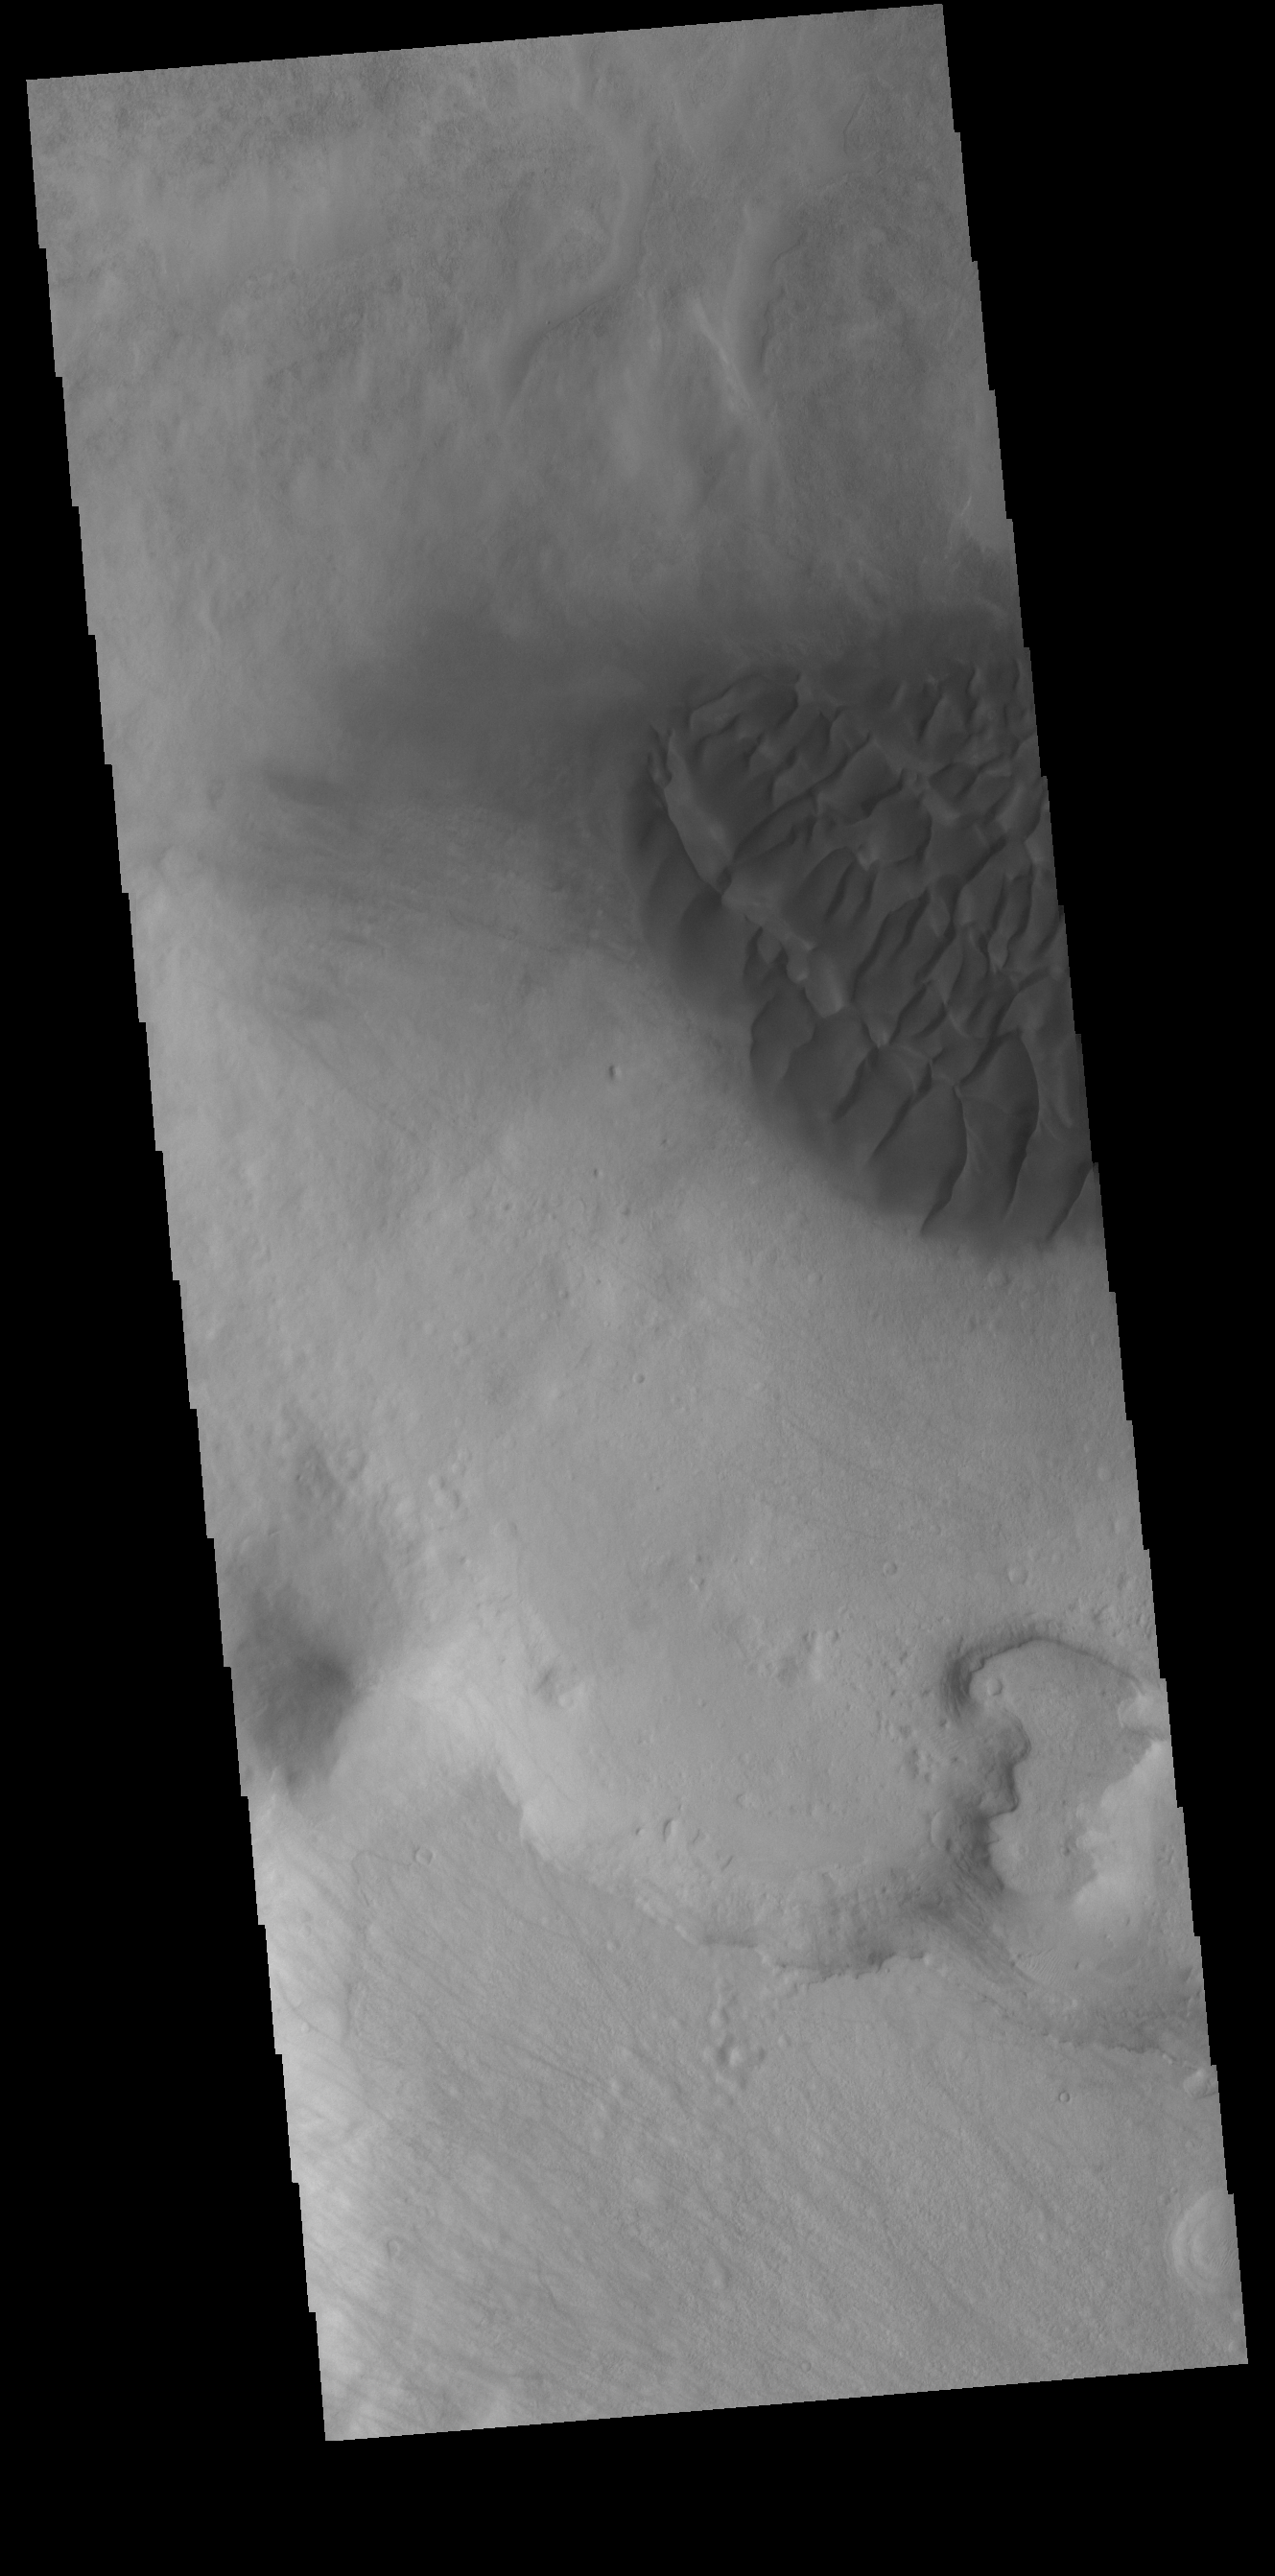

Halley Crater Dunes

This VIS image shows part of the dune field on the floor of Halley Crater. Rather than small individual sand dunes, the sand here is collected into a sand sheet and dune forms have been created on that surface. Halley Crater is located on the western margin of Argyre Planitia.

Credit: NASA/JPL-Caltech/ASU